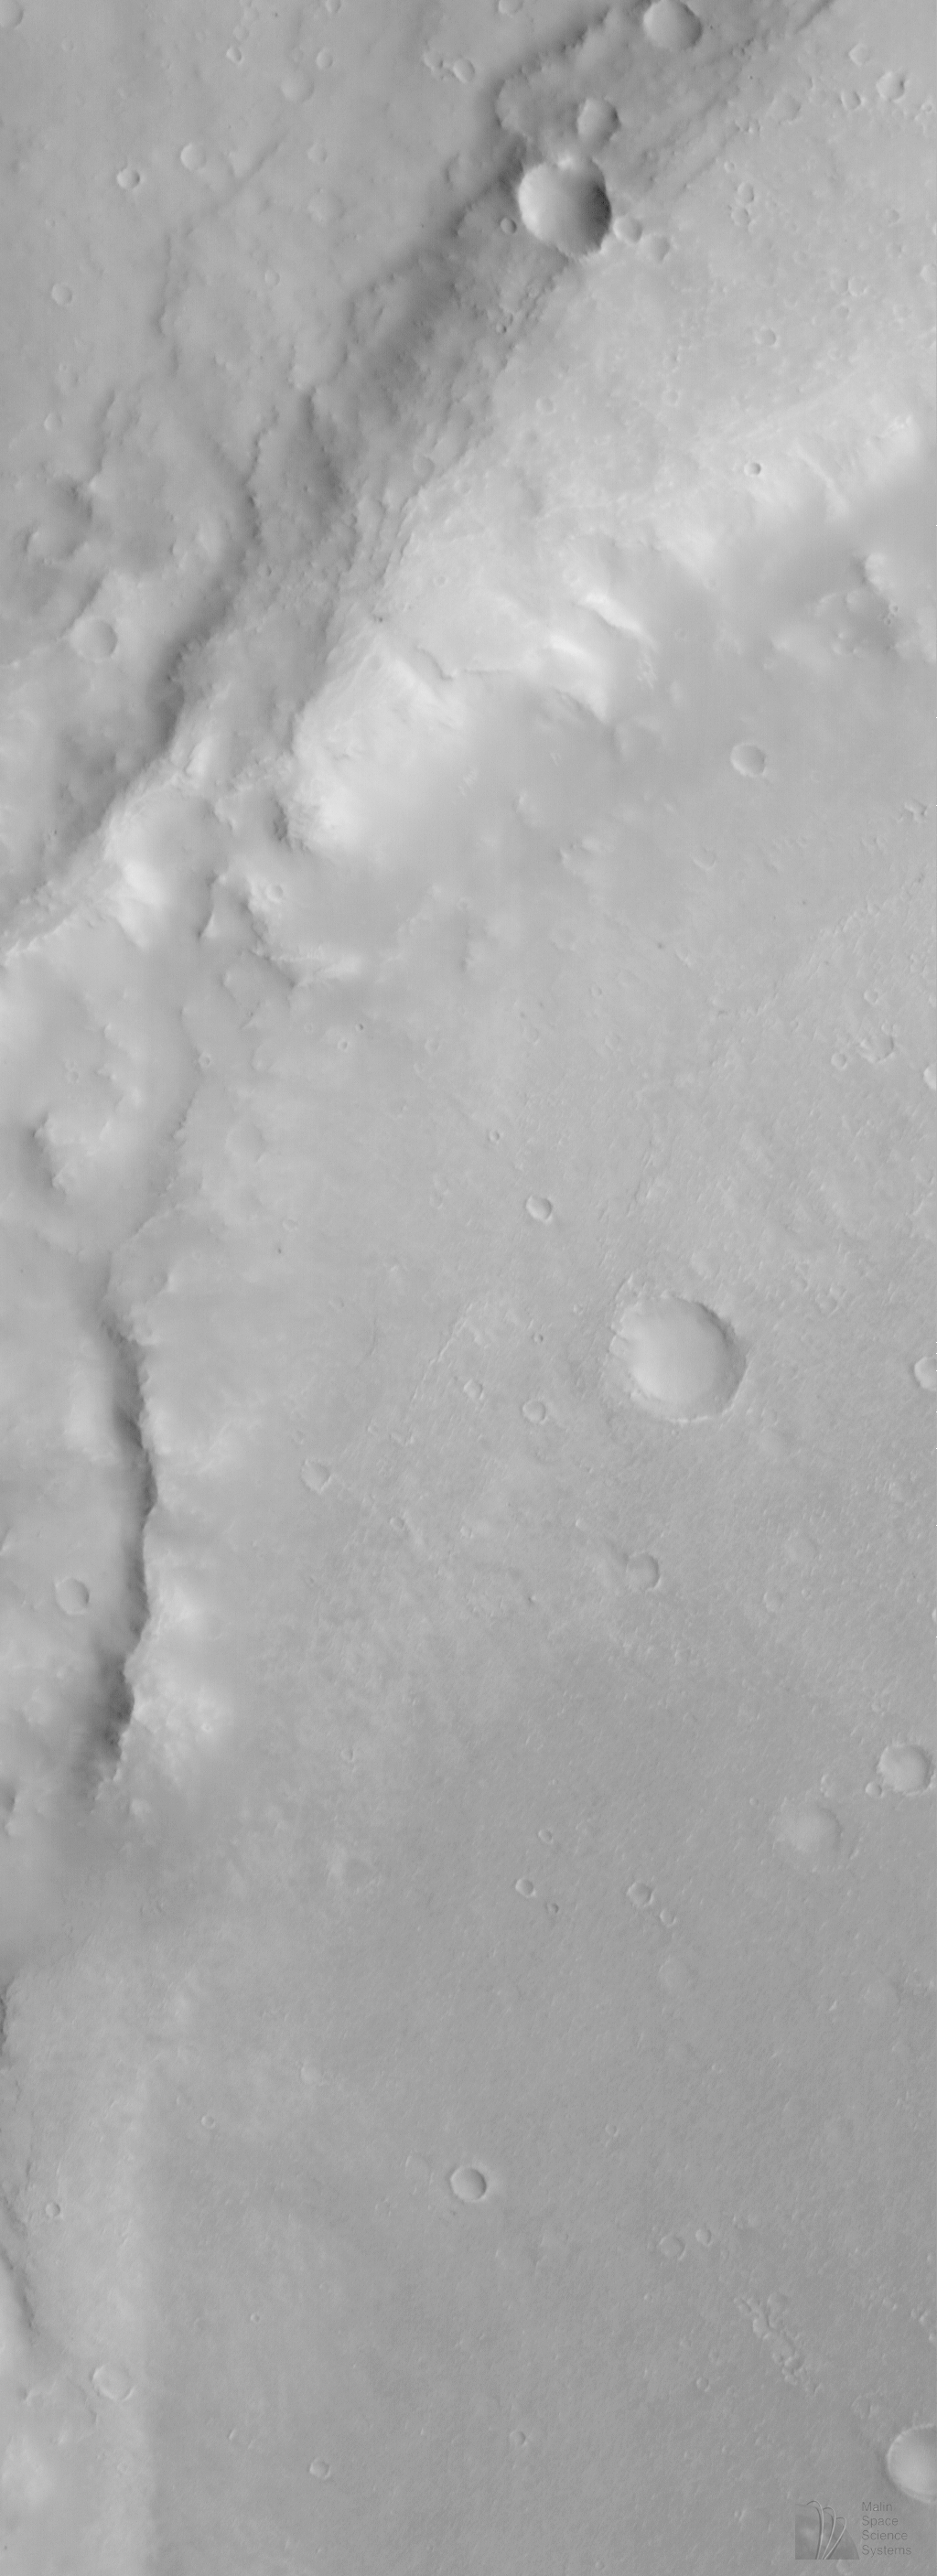

Eroded Crater Adjacent to Huygens Impact Basin

Despite the cloudy skies over much of the martian northern hemisphere in early June 1998, some pictures obtained by MOC have not been cloudy. However, to obtain cloud-free images, the MOC team sometimes has to select low-latitude regions where the image resolution will only be about 10-12 meters (33-39 feet) per pixel, rather than the 2- 4 meters (7-13 feet) per pixel available at higher latitudes.

The above MOC image, #35704, was obtained on Mars Global Surveyor’s 357th orbit. The picture was taken around 1:39 p.m. PDT on June 10, 1998, and its center is around 15.44°S, 309.48°W. This MOC image shows an eroded portion of the thick ejecta (material thrown out of an impact crater during its formation) from a very large impact basin, Huygens. The ejecta appears to have been eroded such that a previously buried crater has been exposed. Alternatively, the crater might have formed after Huygens, but then its eroded appearance would imply considerable erosion and removal of material.

Malin Space Science Systems and the California Institute of Technology built the MOC using spare hardware from the Mars Observer mission. MSSS operates the camera from its facilities in San Diego, CA. The Jet Propulsion Laboratory’s Mars Surveyor Operations Project operates the Mars Global Surveyor spacecraft with its industrial partner, Lockheed Martin Astronautics, from facilities in Pasadena, CA and Denver, CO.

Credit: NASA/JPL/Malin Space Science Systems